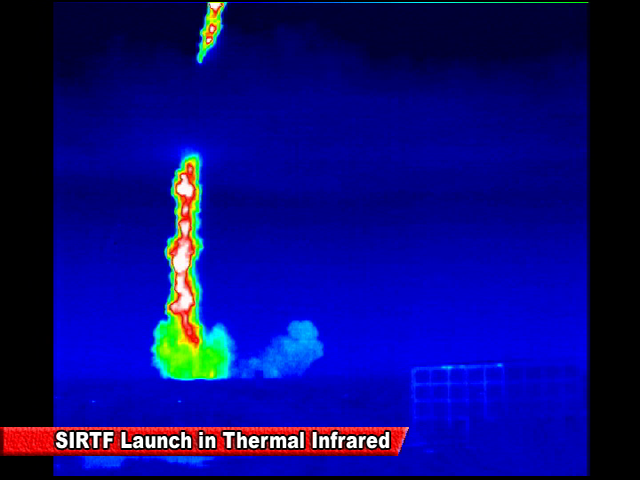

Spitzer Launch in Infrared

Screen grab from an infrared video of the launch of the Spitzer Space Telescope on August 25, 2003

Credit: NASA/JPL-Caltech